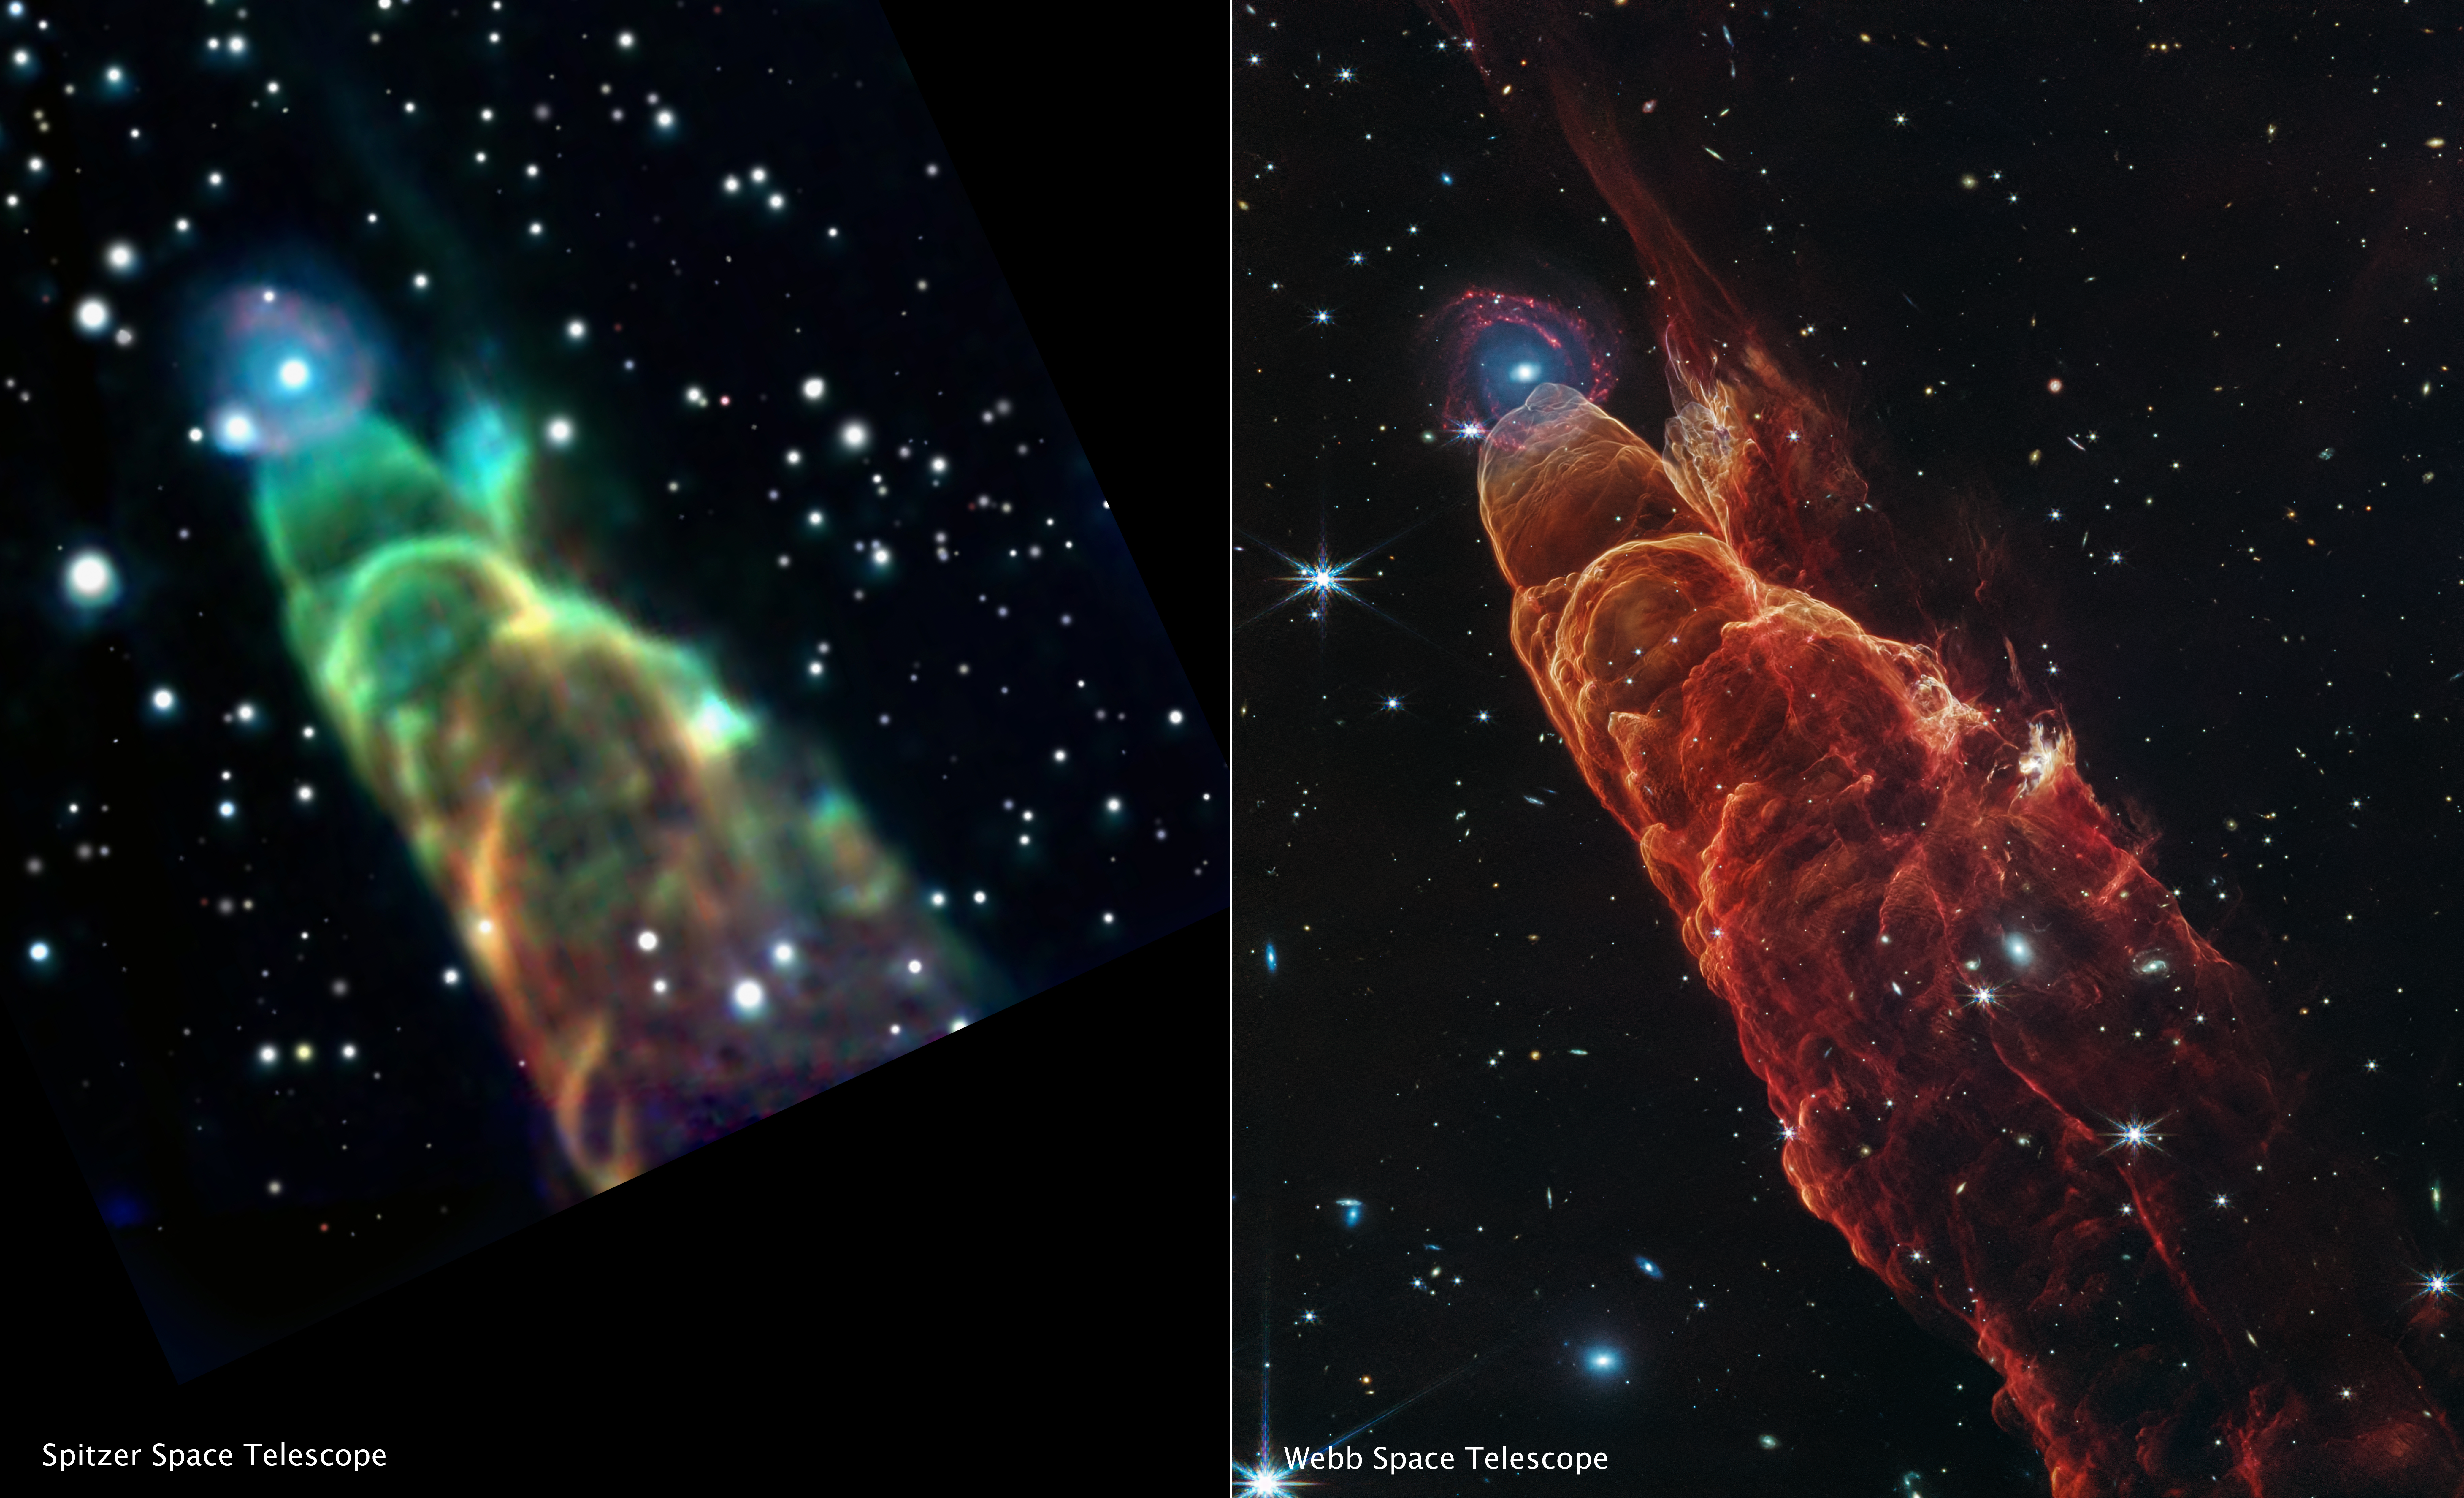

Herbig-Haro 49/50 (Spitzer and Webb Images)

This side-by-side comparison shows a Spitzer Space Telescope image of HH 49/50 (left) versus a Webb image of the same object (right) using the NIRCam (Near-infrared Camera) instrument and MIRI (Mid-infrared Instrument). The Webb image shows intricate details of the heated gas and dust as the protostellar jet slams into the material. Webb also resolves the “fuzzy” object located at the tip of the outflow into a distant spiral galaxy.

The Spitzer image shows 3.6-micron light in blue, the 4.5-micron in green, and the 8.0-micron in red. In the Webb image, blue represents light at 2.0-microns (F200W), cyan represents light at 3.3-microns, green is 4.4-microns, orange is 4.7-microns, and red is 7.7-microns.

Credit: Image: NASA, ESA, CSA, STScI, NASA-JPL, SSC